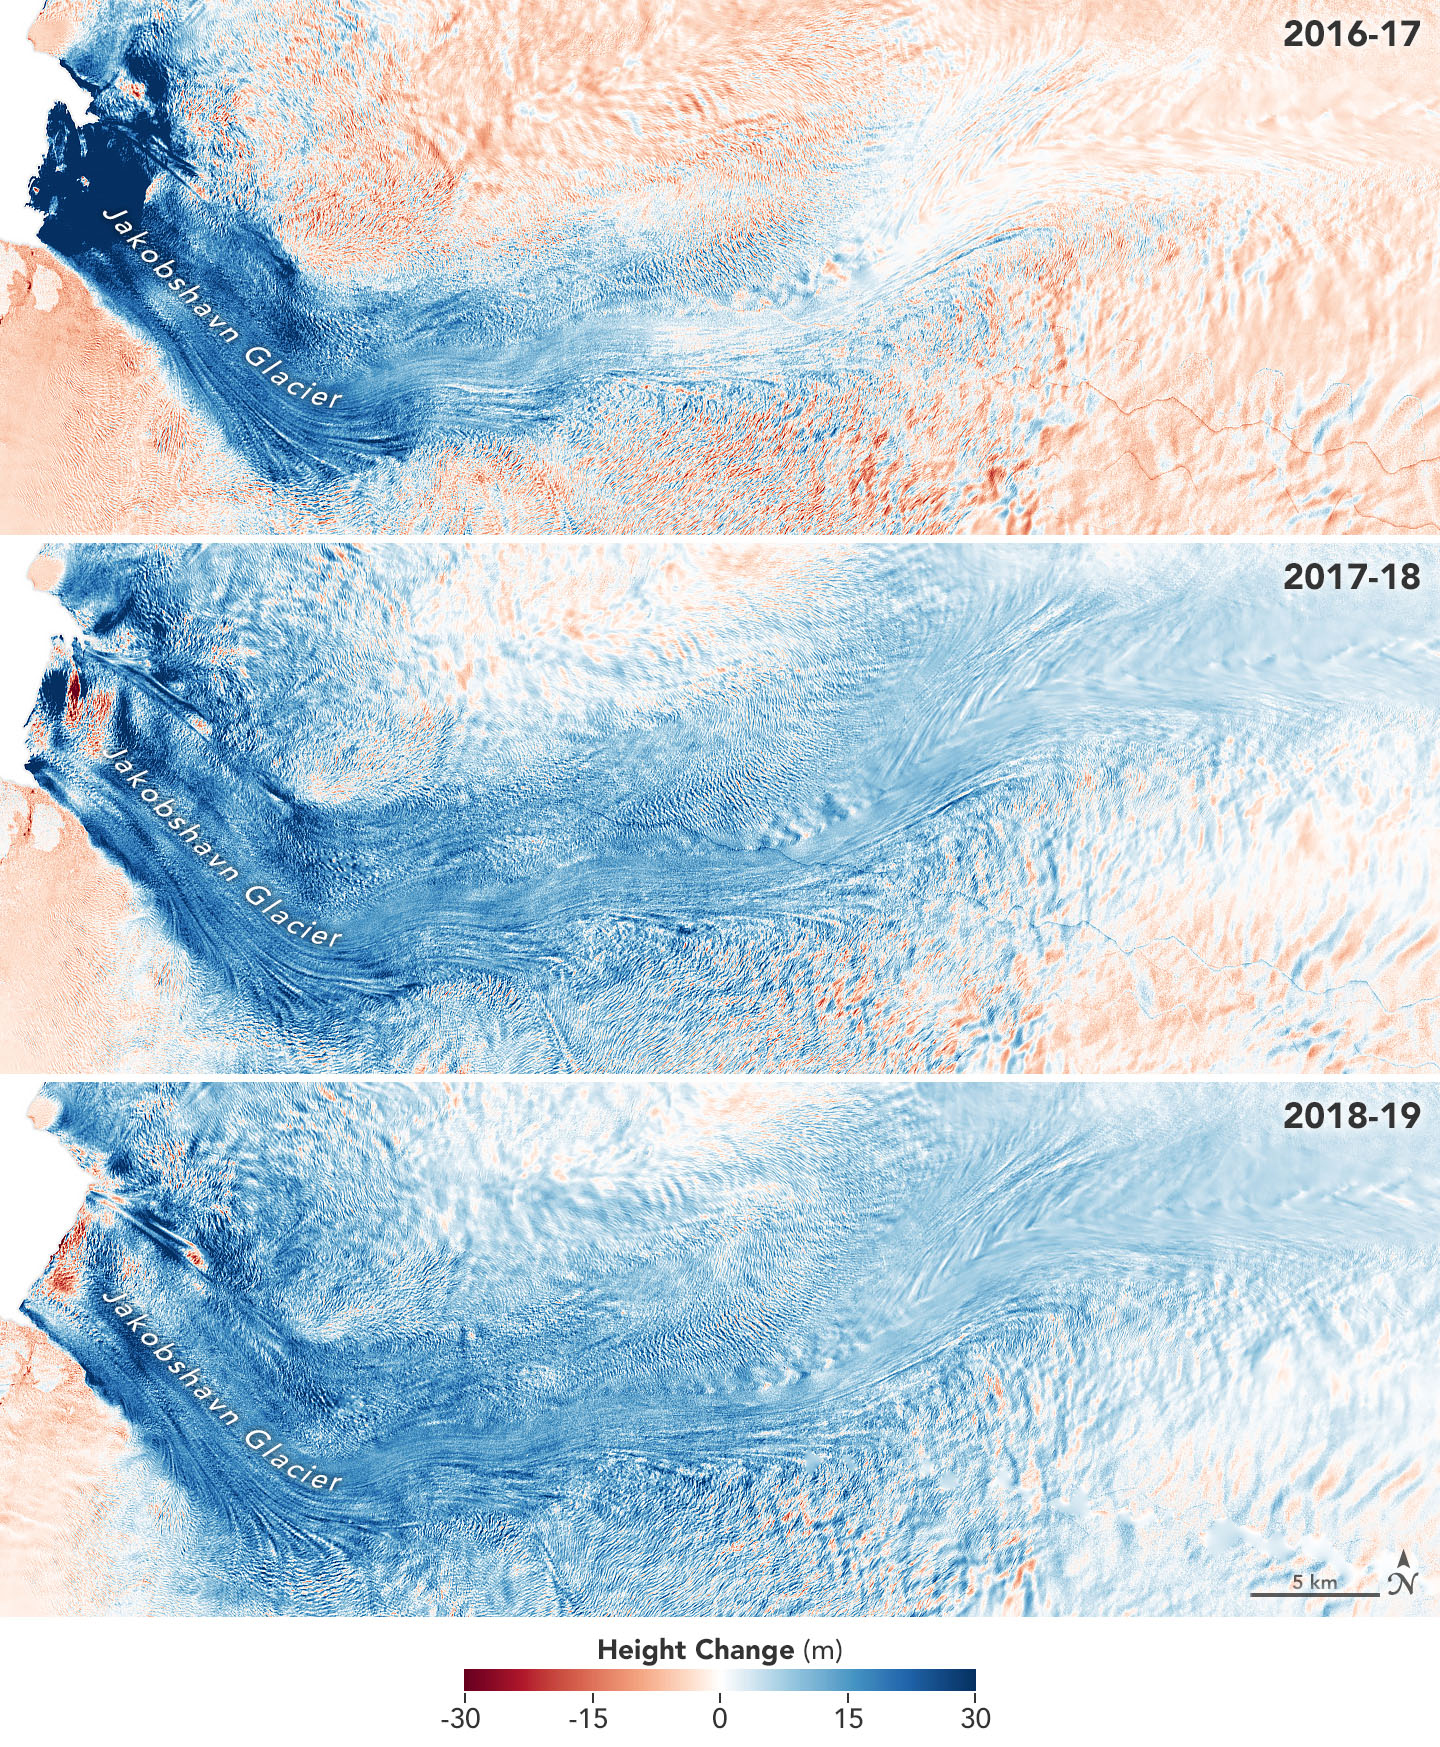

Jakobshavn Glacier Grows for Third Year in a Row

These images show the mass Greenland’s Jakobshavn Glacier has gained from 2016-17, 2017-18 and 2018-19. Areas with the most growth — about 33 yards (30 meters) — are shown in dark blue. Red areas represent thinning. The images were produced using GLISTIN-A radar data as part of NASA’s Ocean’s Melting Greenland (OMG) mission.

Credit: NASA/JPL-Caltech/NASA Earth Observatory